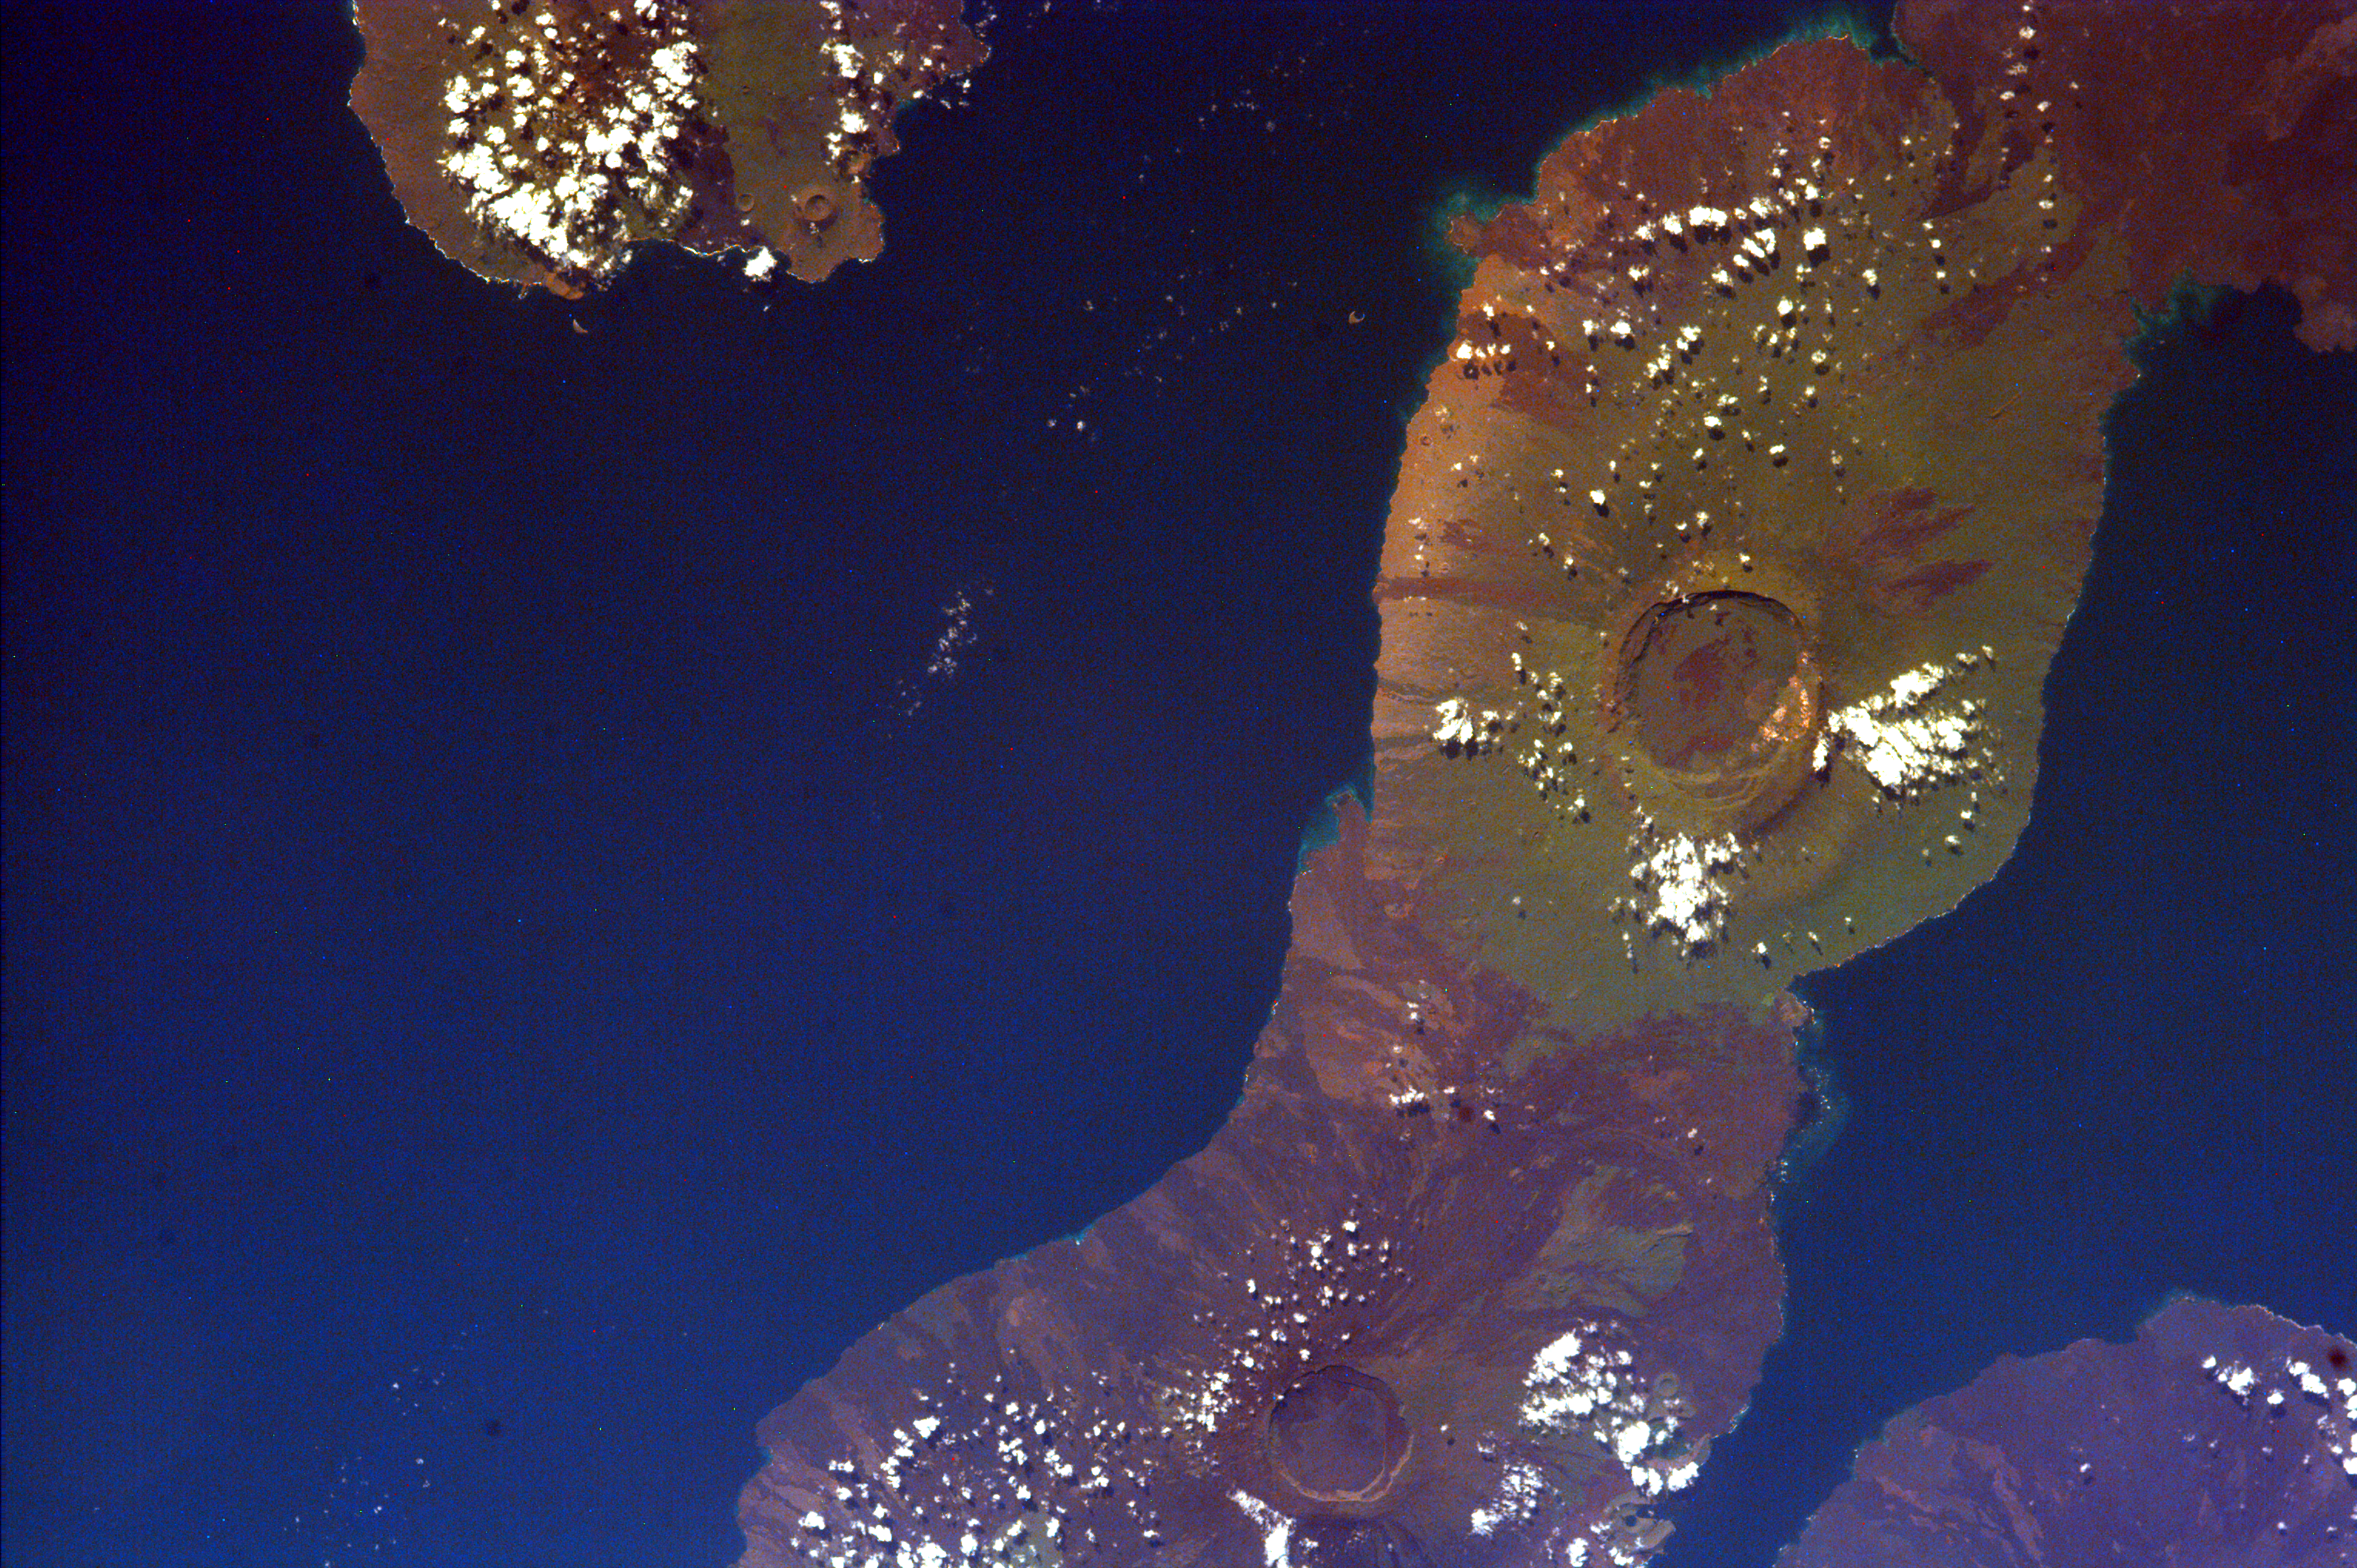

Isla Isabella, Galapagos Island

This image of the Galapagos Islands captures two large shield volcanoes on Isla Isabella, the largest and least inhabited island in the Galapagos chain. The northern volcano is Darwin and the southern, Alcedo. Isla Fernandina and Isla San Salvador are just visible on either side of Isla Isabella.

The western Galapagos Islands, which lie about 750 miles west of Ecuador in the eastern Pacific, have six active volcanoes similar to the volcanoes found in Hawaii. These are shield volcanoes shaped like flattened dome, broad and low, built by flows of very fluid lava. These volcanoes reflect the volcanic processes that occur when the ocean floor is created. The islands are largely desolate lava piles with little vegetation along the coastlines. However, the high volcanic mountains generate rains that have mantled the summits with dense jungle. The islands are famous not only for their volcanic associations but also for the peculiar flora and fauna that result from isolation from any continental mainland.

Since the time of Charles Darwin’s visit to the area in1835, there have been over 60 recorded eruptions on these volcanoes. Unlike Hawaii, these volcanoes are infrequently studied due to their inaccessibility and delicate ecology. In addition, the rugged terrain and lack of water and field support make these volcanoes difficult to map and study. A major eruption on Fernandina Island in 1974 went unnoticed on the ground until observed by astronauts aboard the Skylab 4.

This image was taken from the Space Shuttle on February 17, 2000.

Photojournal note:
EarthKAM was formerly known as KidSat.

Credit: NASA/JPL/UCSD/JSC